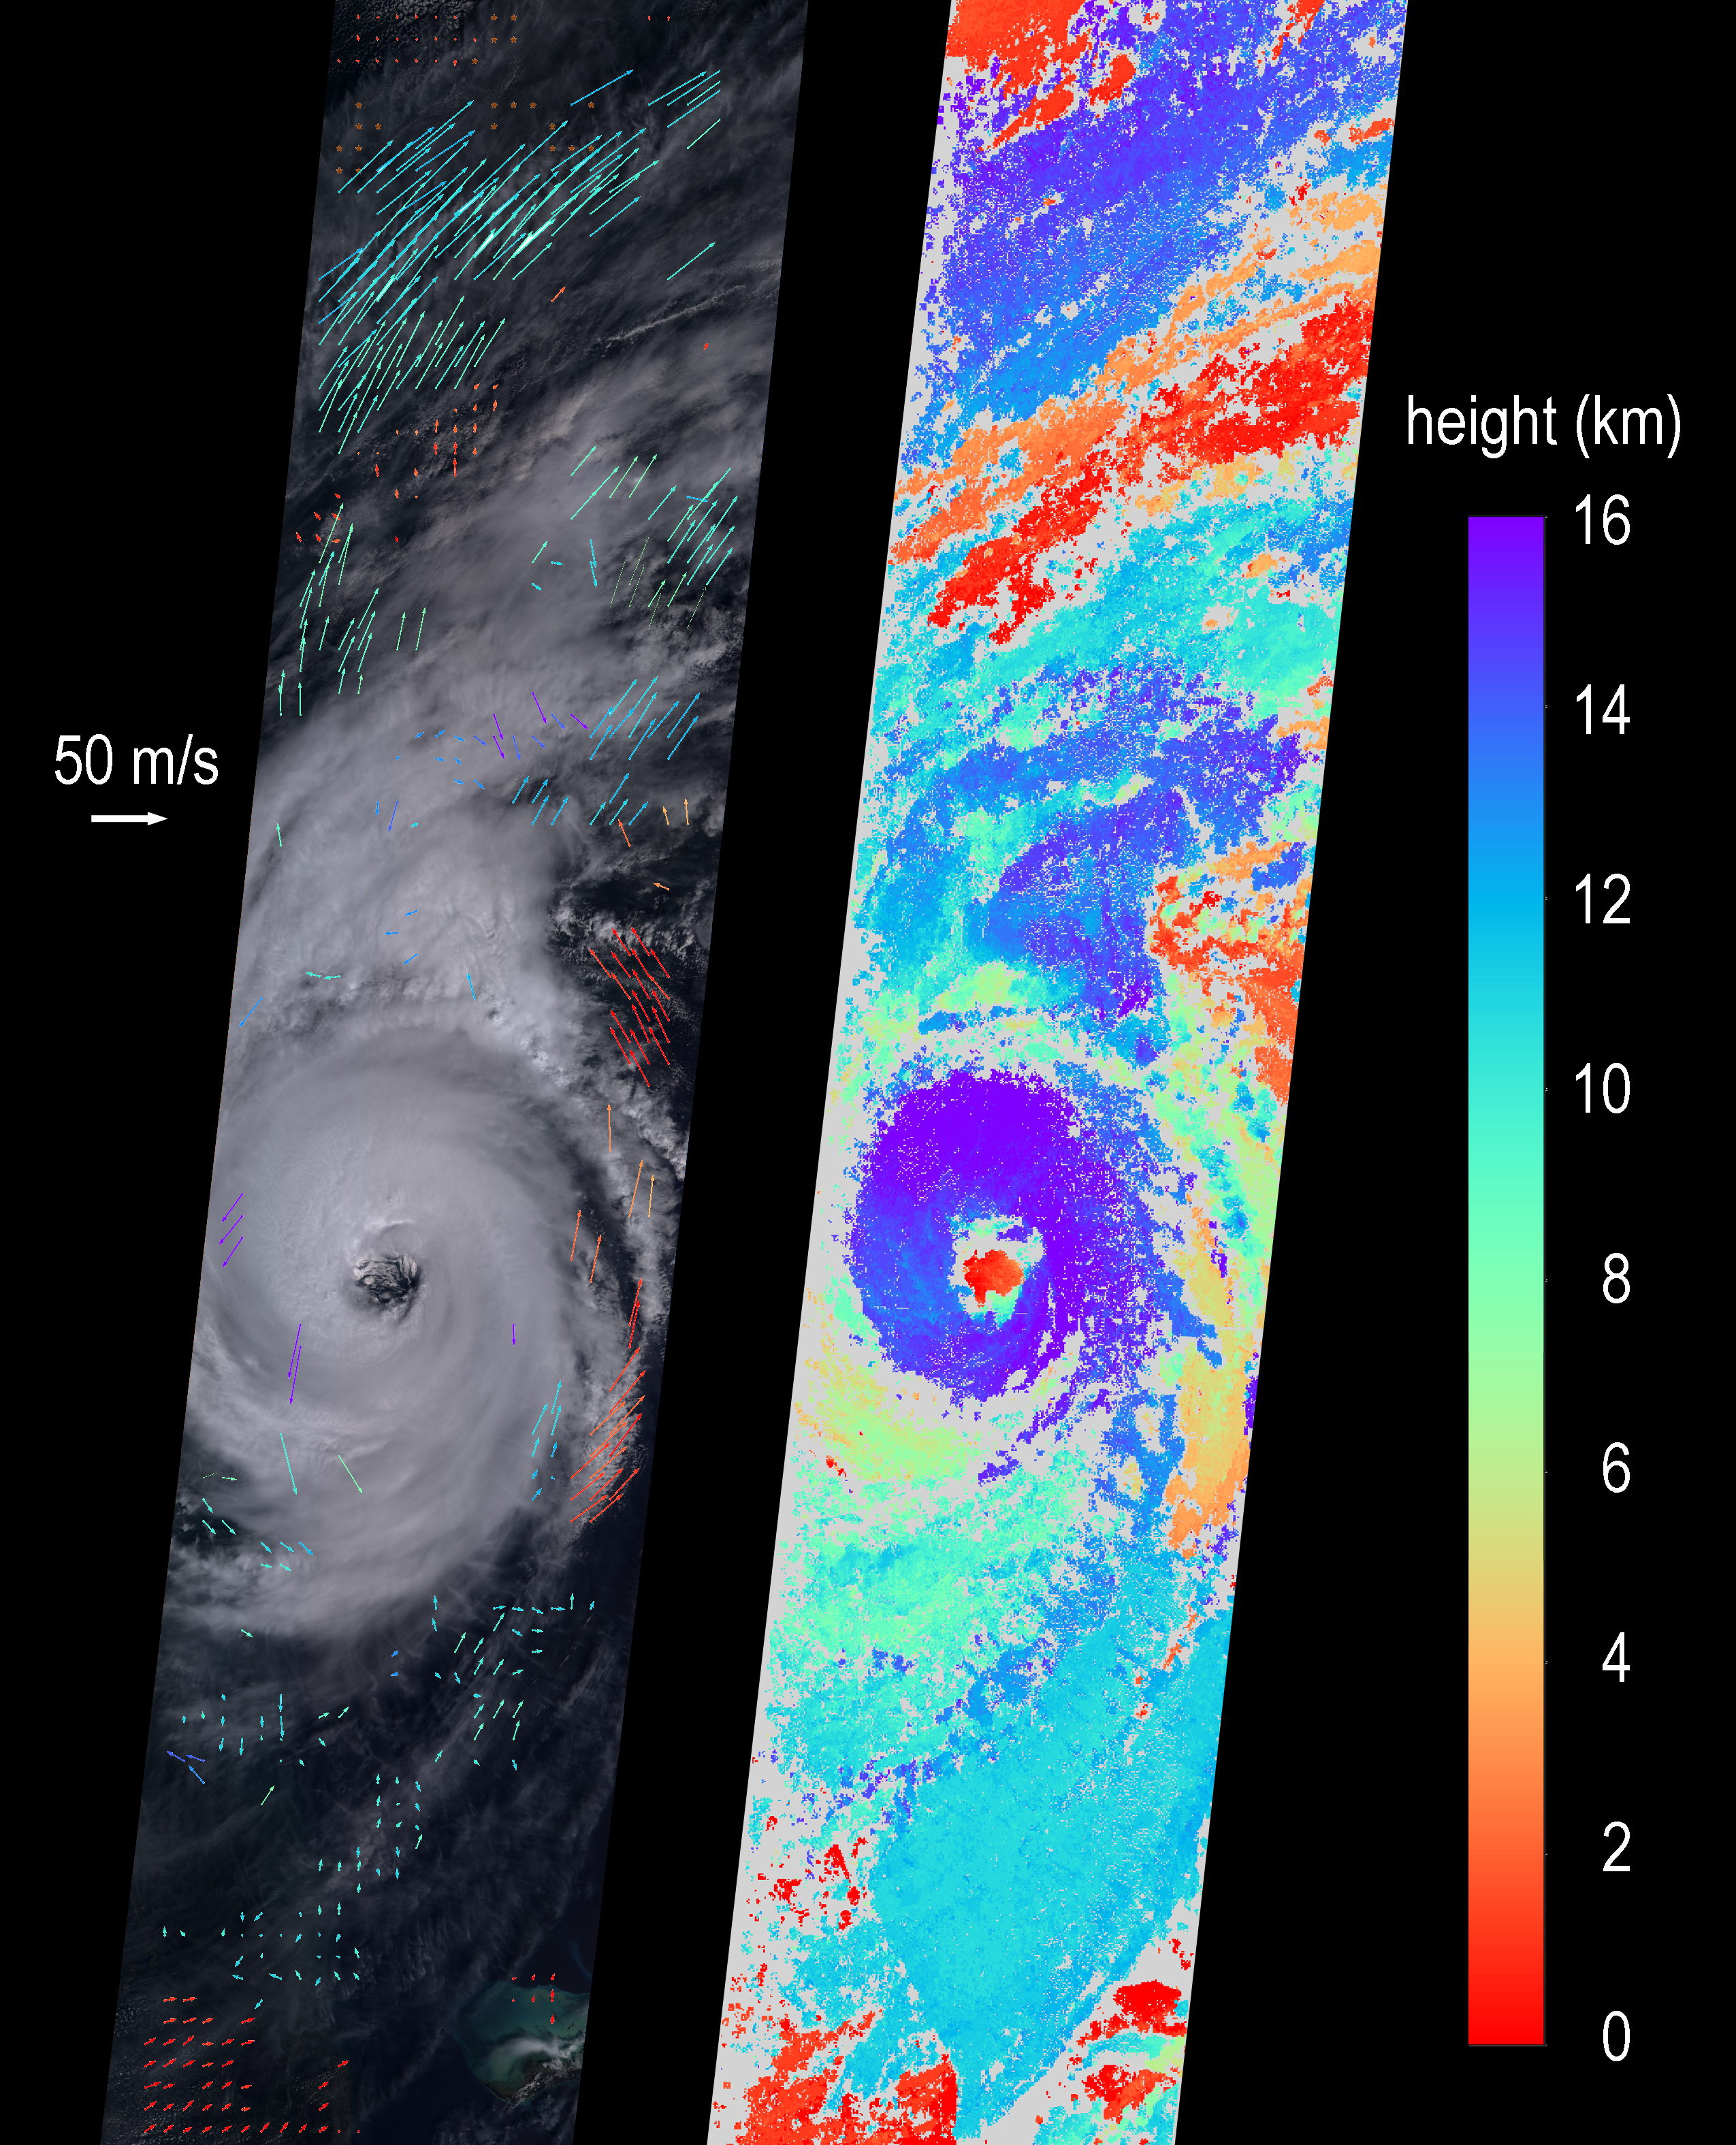

NASA’s MISR Observes Hurricane Dorian off the South Carolina Coast

On Sept. 5, 2019 at about noon EDT, the Multi-angle Imaging SpectroRadiometer (MISR) instrument aboard NASA’s Terra satellite passed over the eye of Hurricane Dorian as the storm tracked northeast along the Atlantic coast, about 50 miles from Charleston, South Carolina. During this time, Dorian was weakening from Category 3 to Category 2 following a second period of intensification.

MISR carries nine cameras fixed at different angles, each of which viewed Dorian over a period of about seven minutes. The multi-camera views are used to calculate the heights of the cloud tops, and the motion of the clouds between the views provides information on wind speed and direction. The left side of the image shows the view from the downward-pointing (nadir) camera, with wind velocity vectors superimposed over it. The derived cloud-top heights are shown at the right, along with the color scale.

The length of the wind arrows is proportional to wind speed and their colors show the altitude of the cloud tops in kilometers. MISR observed cyclonic (counterclockwise) wind speeds up to 35 meters per second (78 miles per hour) at altitudes of 3-4 kilometers (1.9 to 2.5 miles), consistent with maximal wind gusts reported by the National Hurricane Center based on data from local weather stations and buoys.

At higher altitudes of 11-12 kms (6.8-7.5 miles), MISR observed anti-cyclonic (clockwise) wind speeds up to 55 meters per second (123 mph). The eye, spiral rainbands, and reversal of wind direction between low and high altitudes are typical features of a hurricane’s anatomy.

These data were captured during orbit 104869. MISR was built and is managed by NASA’s Jet Propulsion Laboratory, Pasadena, California, for NASA’s Science Mission Directorate, Washington, D.C. The Terra spacecraft is managed by NASA’s Goddard Space Flight Center, Greenbelt, Maryland. The MISR data were obtained from the NASA Langley Research Center Atmospheric Science Data Center, Hampton, Virginia. JPL is a division of the California Institute of Technology in Pasadena.

Credit: NASA/GSFC/LaRC/JPL-Caltech, MISR Team